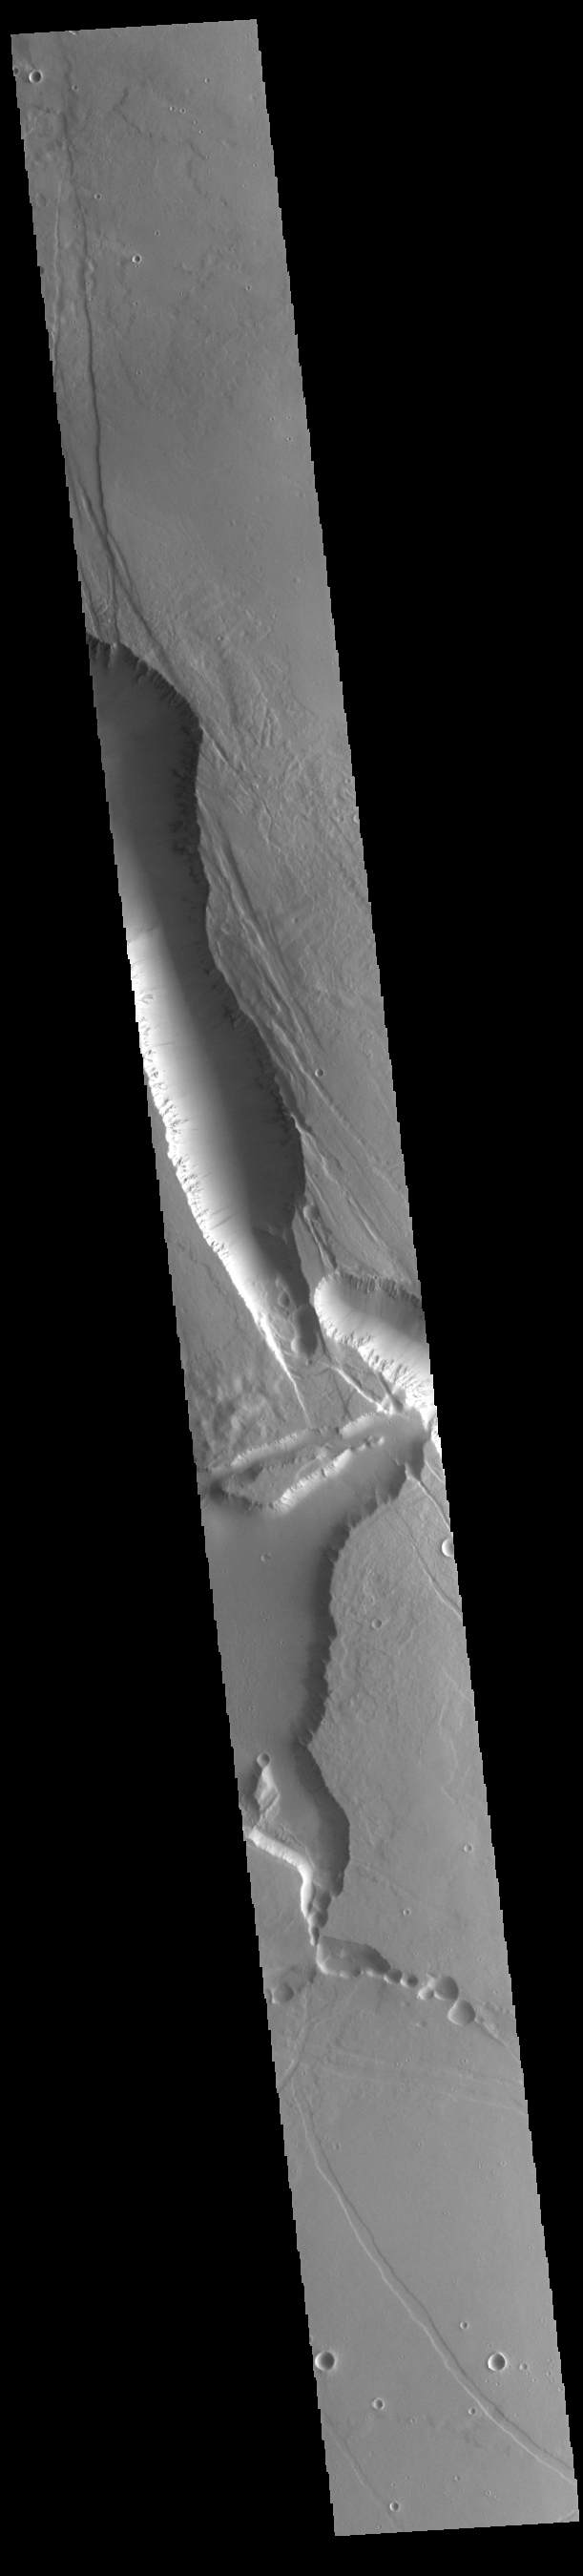

Elysium Chasma

This VIS image shows the intersection between Elysium Chasma (vertical) and Hyblaeus Chamsa (horizontal). This fracture system is located southwest of Elysium Mons. These chasmata are just two of the many large fractures in the Elysium volcanic complex. These chasma are related to the volcanic activity that created Elysium Mons.

Credit: NASA/JPL-Caltech/ASU